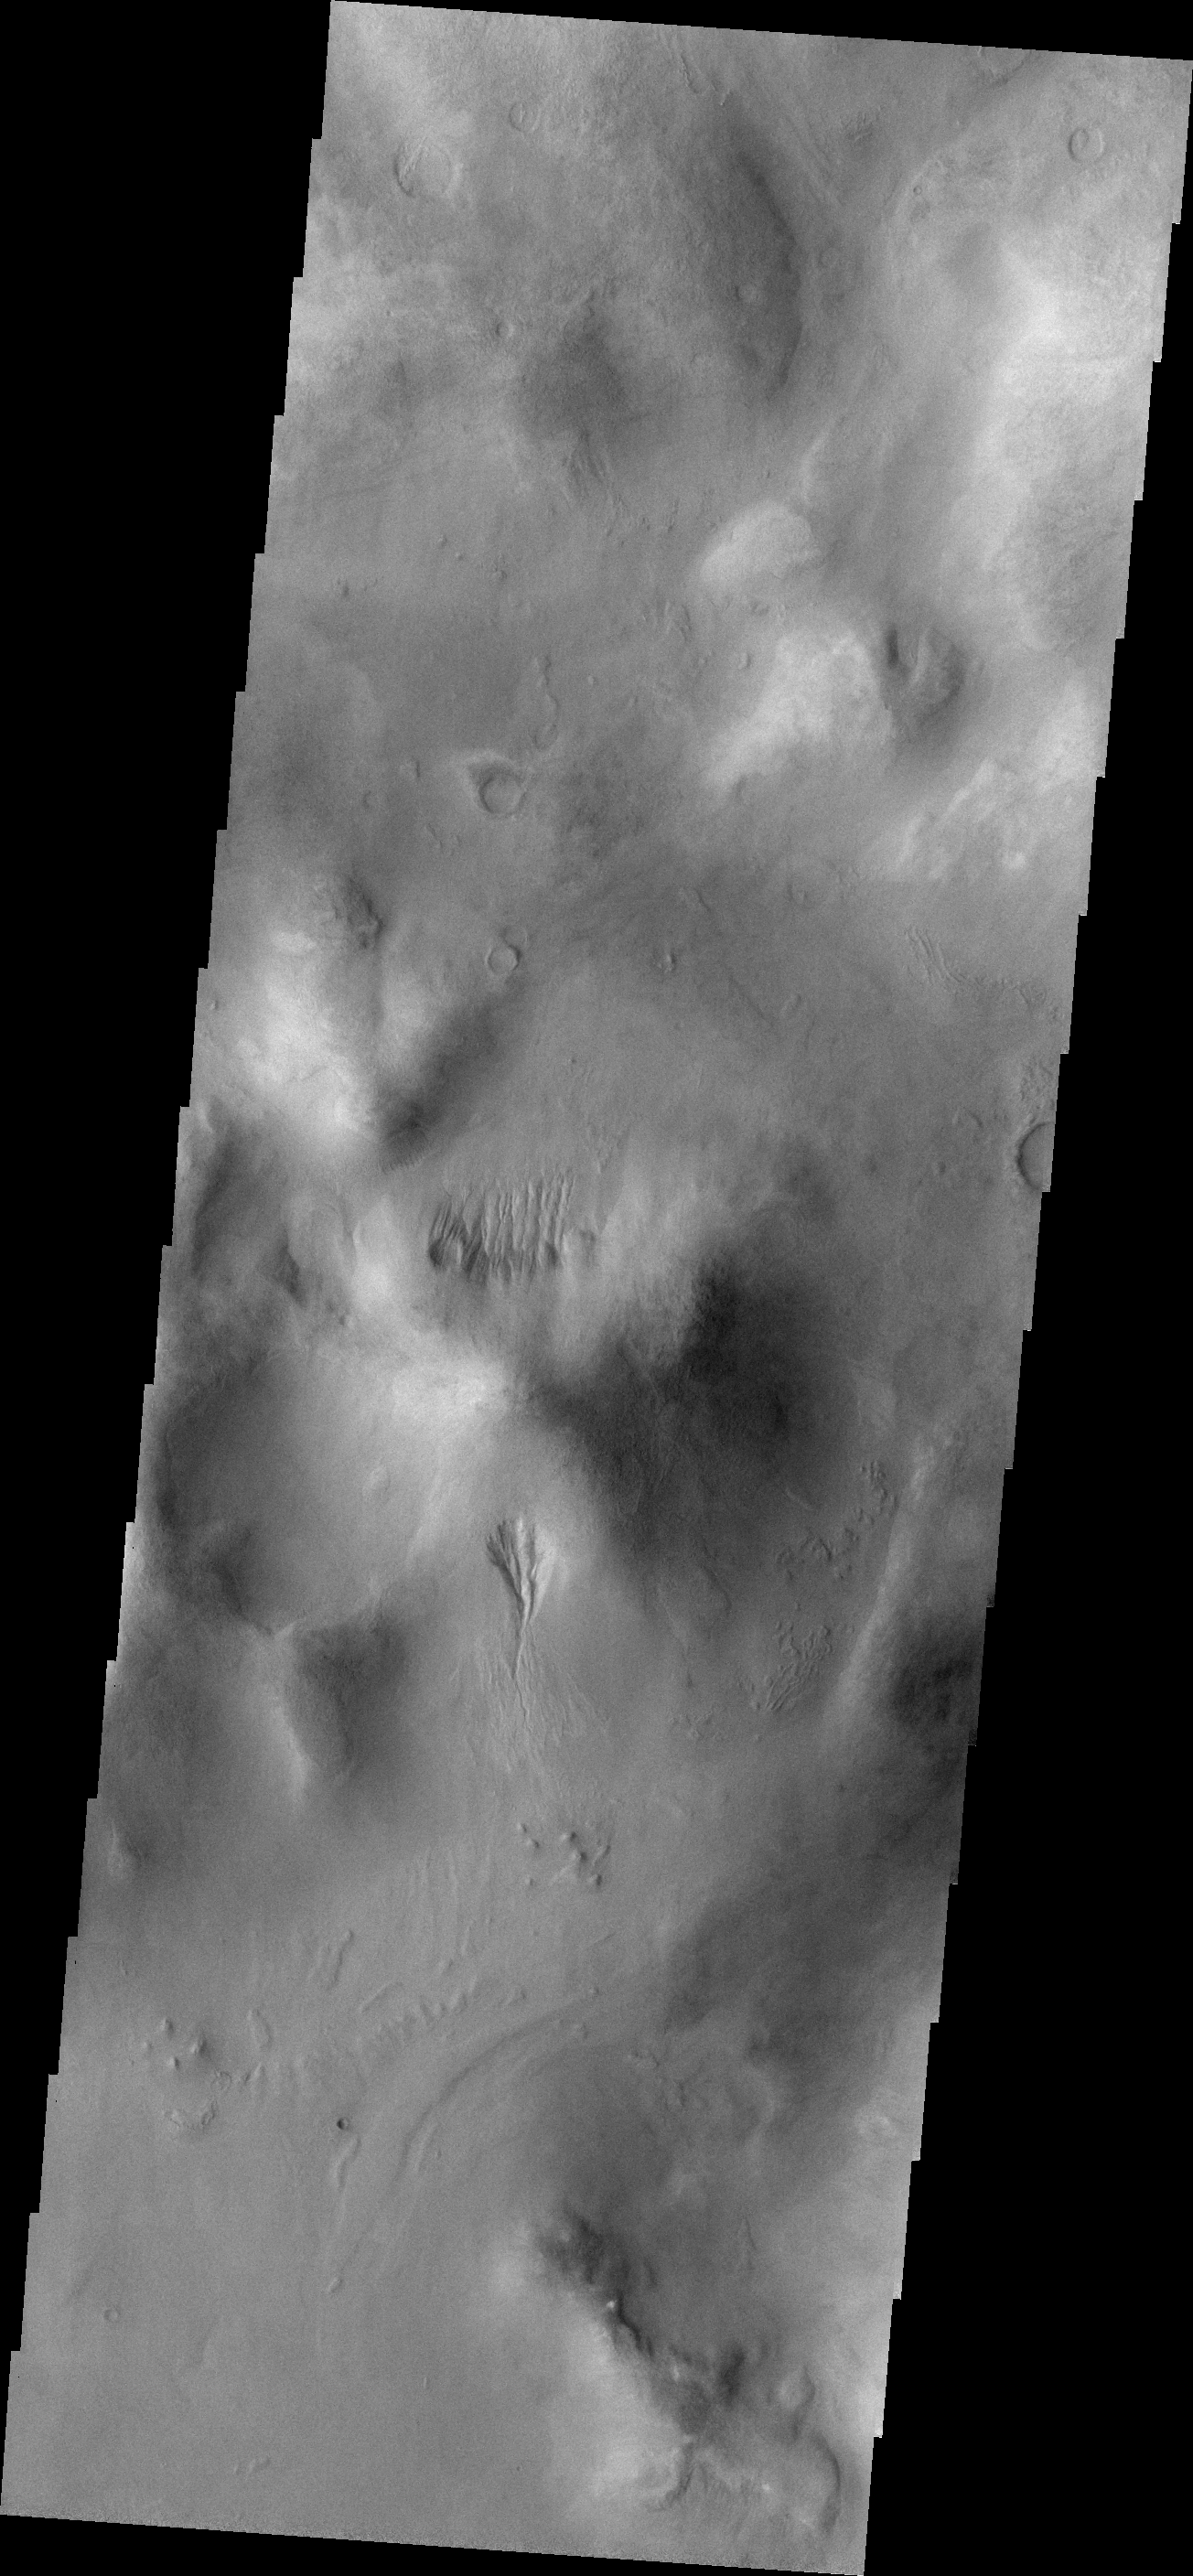

Gullies

Small gullies are located on the north and south sides of this hill. The hill is part of the mountainous region that borders the northeastern side of Argyre Planitia.

Credit: NASA/JPL-Caltech/ASU